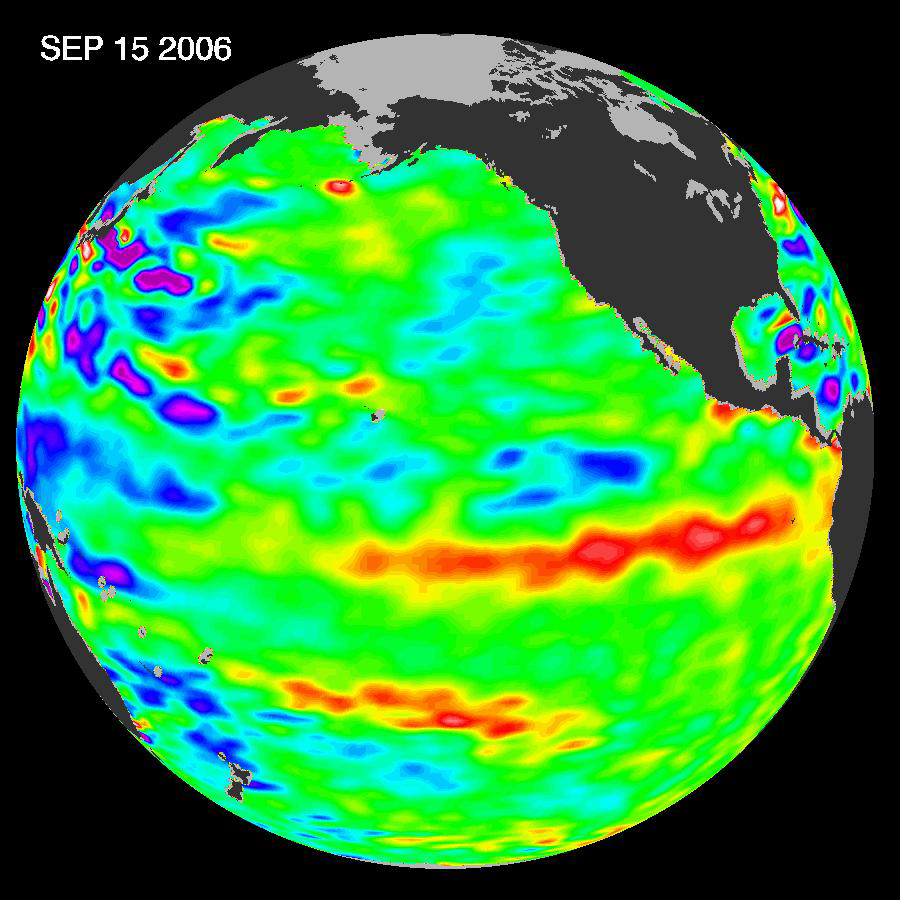

Jason Satellite Observes Mild El Nino in 2006

In September 2006, NASA satellite data indicated that El Niño had returned to the tropical Pacific Ocean, although it was relatively weak. As of early October, scientists were not sure if the event would persist, and it was much less intense than the last major El Niño episode, which happened in 1997-1998. That event brought devastating floods to California that cost millions of dollars in damage while severe drought struck Indonesia, Australia, and the Philippines.

Among the ocean characteristics that signal developing El Niño events is a change in average sea surface height compared to normal sea level. When water warms, it expands a little, which changes its volume slightly. When heat begins to build up in the Pacific during an El Niño event, the sea surface height begins to creep up. NASA observes changes in average sea surface height using its Jason satellite. The image is based on the average of 10 days of data centered on September 15, 2006, compared to the long-term average of observations from 1993-2005. In this image, places where the Pacific sea surface height is higher (warmer) than normal are yellow, orange, and red, and places where the sea surface is lower (cooler) than normal are blue and purple. Green shows where conditions are near normal. The swath of red in the center of the scene reveals that an El Niño was in progress when Jason observed the Pacific.

El Niño is a cyclical warming of the ocean waters in the central and eastern tropical Pacific that generally occurs every 3 to 7 years. It is linked with changes in air pressure and high-level winds that can affect weather worldwide. Typically peaking during the Northern Hemisphere winter months, El Niño is the warm phase of the El Niño/Southern Oscillation. It alternates with La Niña, the cooling of ocean waters in the same region of the Pacific.

According to Bill Patzert, oceanographer and climatologist at NASA’s Jet Propulsion Laboratory, “The present conditions indicate that the intensity of this El Niño is too weak to have a major influence on current weather patterns. But, if the ocean waters continue to warm and spread eastward, this event would likely strengthen, perhaps bringing much-needed rainfall to the southwestern and southeastern United States this winter.”

The Jason satellite carries a dual-frequency radar altimeter. This instrument beams microwave pulses-at 13.6 and 5.3 Gigahertz, respectively-downward toward the Earth. To determine the ocean’s height, the instrument precisely measures the time it takes for the microwave pulses to bounce off the surface and return to the spacecraft. This measure, multiplied by the speed of light, gives the range from the satellite to the ocean surface.

The joint U.S.-French Topex/Poseidon mission is managed by the JPL for NASA’s Science Mission Directorate, NASA Headquarters, Washington, D.C. JPL is a division of the California Institute of Technology in Pasadena. Research on Earth’s oceans using Jason and other space-based capabilities is conducted by NASA’s Science Mission Directorate to better understand and protect our home planet.

Credit: NASA/JPL Ocean Surface Topography Team